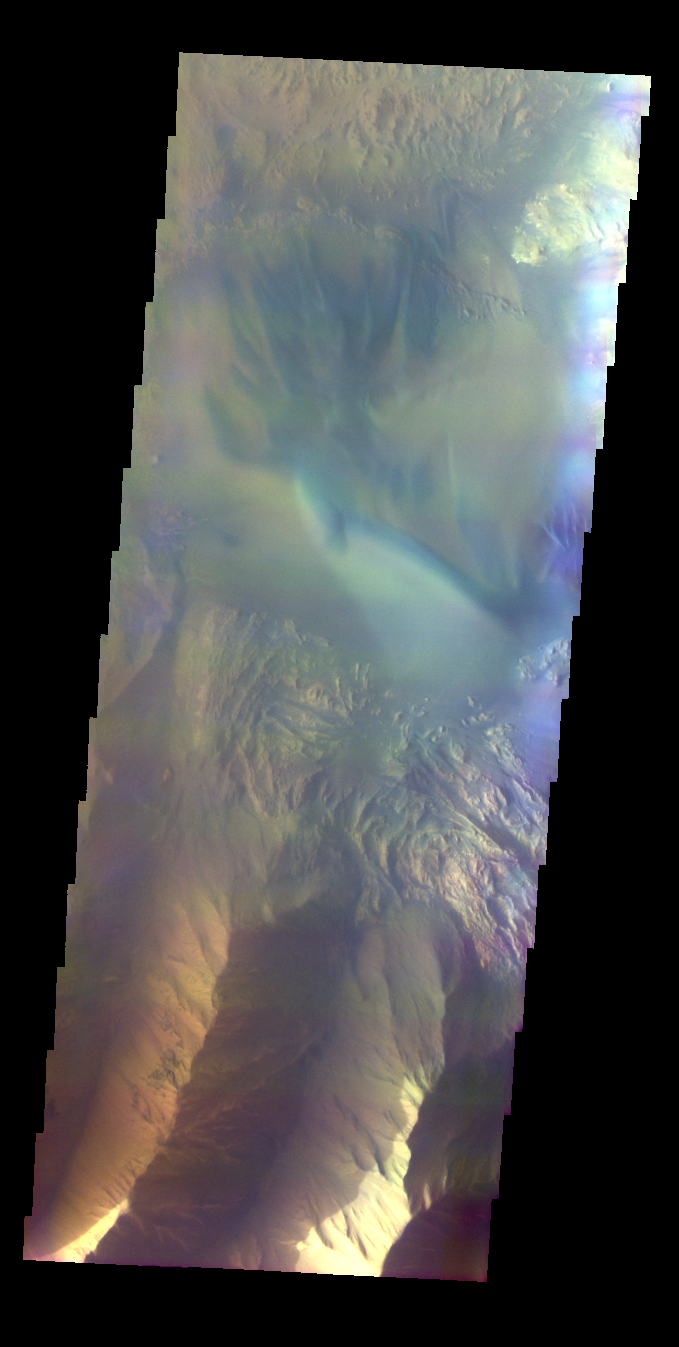

Hebes Mensa

Released 7 June 2004

This image was collected May 18, 2003 during southern spring season. The local time at the image location was about 5:15 pm. The image shows an area in the Hebes Mensa region.

The THEMIS VIS camera is capable of capturing color images of the martian surface using its five different color filters. In this mode of operation, the spatial resolution and coverage of the image must be reduced to accommodate the additional data volume produced from the use of multiple filters. To make a color image, three of the five filter images (each in grayscale) are selected. Each is contrast enhanced and then converted to a red, green, or blue intensity image. These three images are then combined to produce a full color, single image. Because the THEMIS color filters don’t span the full range of colors seen by the human eye, a color THEMIS image does not represent true color. Also, because each single-filter image is contrast enhanced before inclusion in the three-color image, the apparent color variation of the scene is exaggerated. Nevertheless, the color variation that does appear is representative of some change in color, however subtle, in the actual scene. Note that the long edges of THEMIS color images typically contain color artifacts that do not represent surface variation.

Image information: VIS instrument. Latitude -1, Longitude 282.1 East (77.9 West). 38 meter/pixel resolution.

Note: this THEMIS visual image has not been radiometrically nor geometrically calibrated for this preliminary release. An empirical correction has been performed to remove instrumental effects. A linear shift has been applied in the cross-track and down-track direction to approximate spacecraft and planetary motion. Fully calibrated and geometrically projected images will be released through the Planetary Data System in accordance with Project policies at a later time.

NASA’s Jet Propulsion Laboratory manages the 2001 Mars Odyssey mission for NASA’s Office of Space Science, Washington, D.C. The Thermal Emission Imaging System (THEMIS) was developed by Arizona State University, Tempe, in collaboration with Raytheon Santa Barbara Remote Sensing. The THEMIS investigation is led by Dr. Philip Christensen at Arizona State University. Lockheed Martin Astronautics, Denver, is the prime contractor for the Odyssey project, and developed and built the orbiter. Mission operations are conducted jointly from Lockheed Martin and from JPL, a division of the California Institute of Technology in Pasadena.

Credit: NASA/JPL/Arizona State University